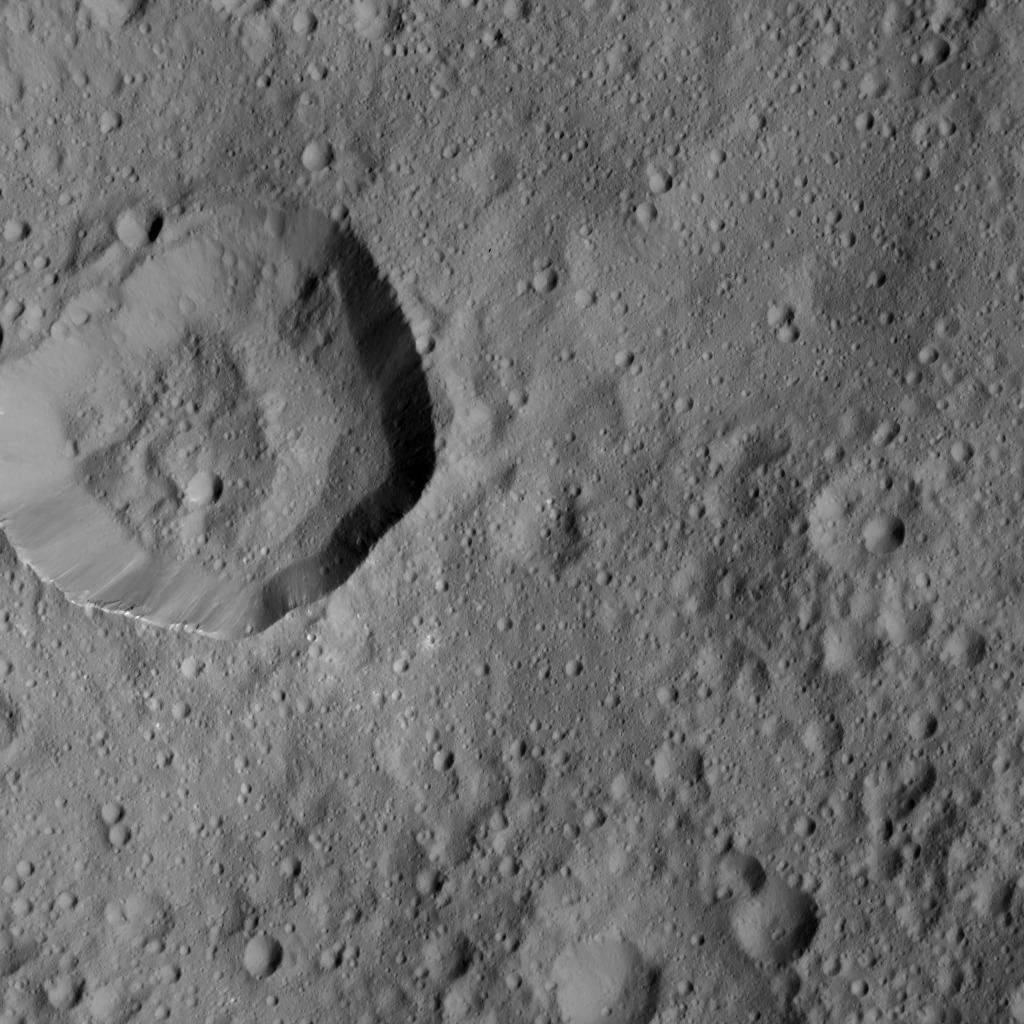

Dawn LAMO Image 201

This image from NASA’s Dawn spacecraft shows cratered terrain on Ceres. The image is centered at 23 degrees north latitude, 186 degrees east longitude.

Dawn took this image on June 10, 2016, from its low-altitude mapping orbit, at a distance of about 240 miles (385 kilometers) above the surface. The image resolution is 120 feet (35 meters) per pixel.

Dawn’s mission is managed by JPL for NASA’s Science Mission Directorate in Washington. Dawn is a project of the directorate’s Discovery Program, managed by NASA’s Marshall Space Flight Center in Huntsville, Alabama. UCLA is responsible for overall Dawn mission science. Orbital ATK, Inc., in Dulles, Virginia, designed and built the spacecraft. The German Aerospace Center, the Max Planck Institute for Solar System Research, the Italian Space Agency and the Italian National Astrophysical Institute are international partners on the mission team.

Credit: NASA/JPL-Caltech/UCLA/MPS/DLR/IDA